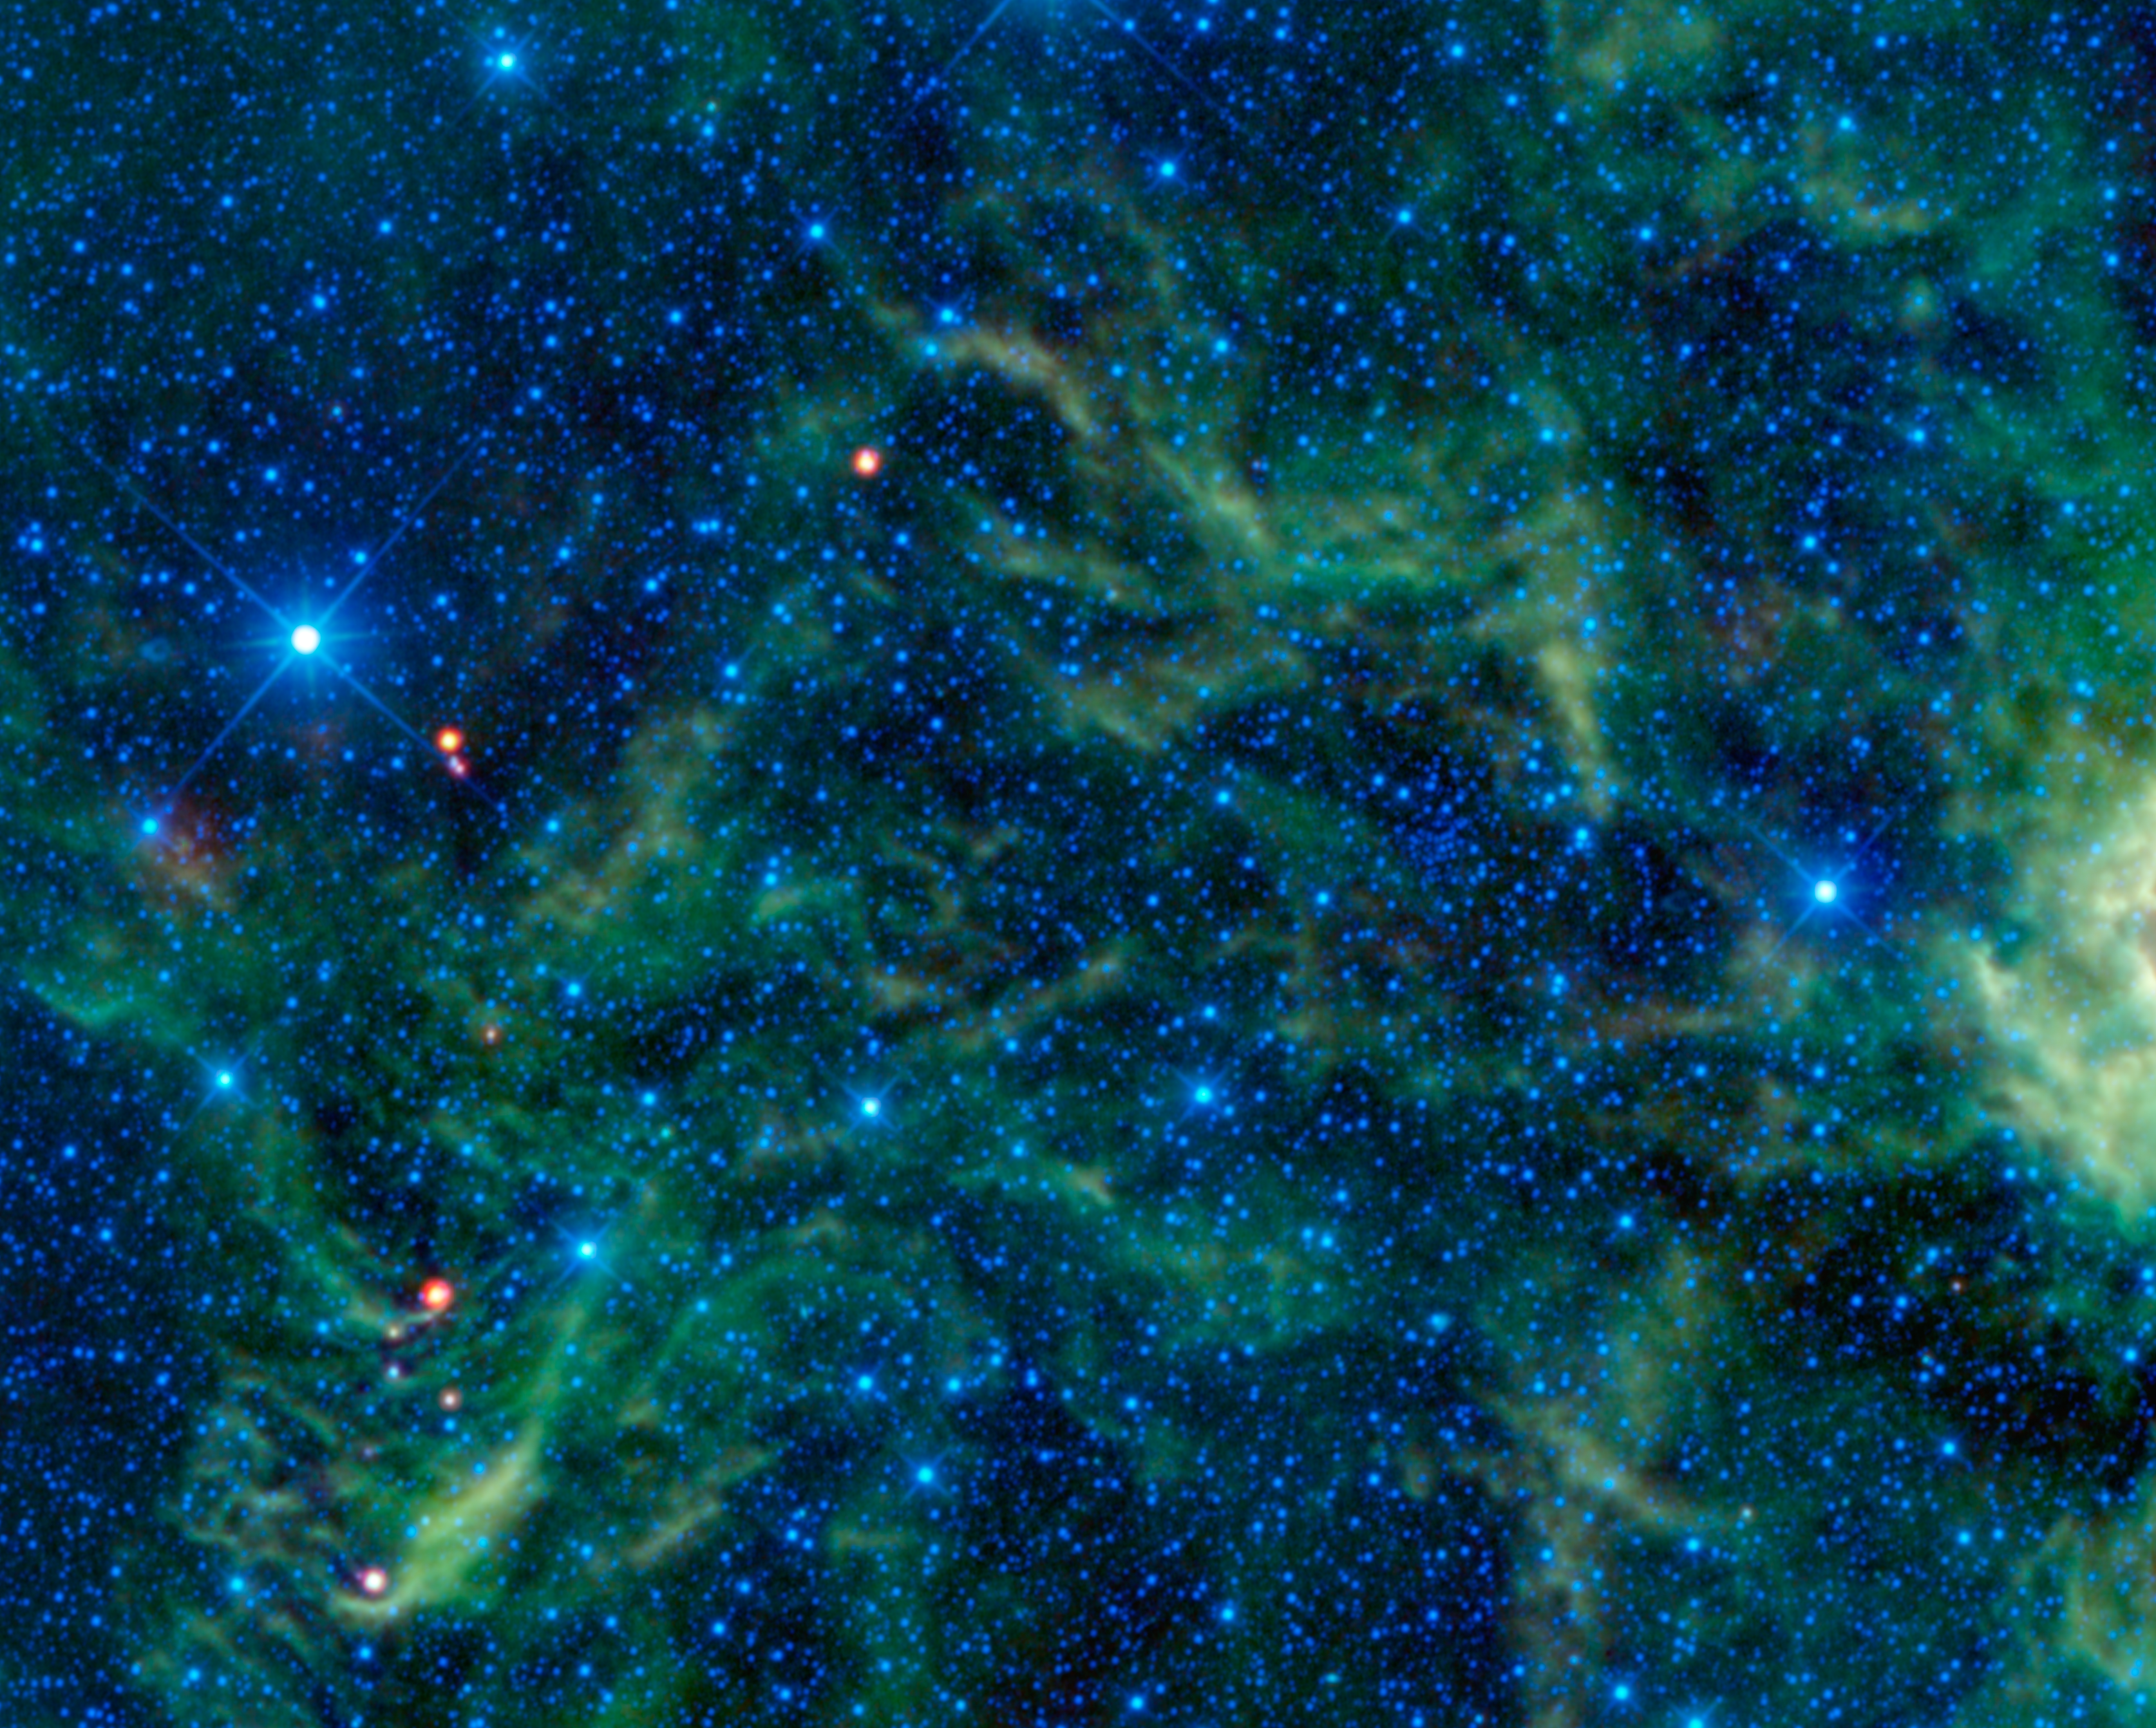

Star Cluster Overshadowed by Infrared Objects

Figure 1

Star clusters such as the Pleiades are often considered some of the most beautiful objects in the sky. Yet in this image taken by NASA’s Wide-field Infrared Survey Explorer, or WISE, the star cluster NGC 2259 is overshadowed by the surrounding stars and dust which glow brightly in infrared light.

Star clusters are groups of stars held together by their own gravity. Larger star clusters, with hundreds of thousands or more stars, tend to form into spheres and are called globular clusters. Open star clusters with up to a few thousand stars are more irregularly shaped. NGC 2259 is an example of an open cluster where the stars are more loosely organized.

As seen in visible light through a telescope, NGC 2259 appears as a smattering of stars loosely clustered in an irregular group. In the infrared light captured by WISE’s detectors, nearby gas and dust clouds which are dark in visible light, along with stars whose visible light the clouds block, emerge into view. Seeing more stars as well as glowing gas and dust in the infrared makes the star cluster less obvious. In the annotated version of this image, NGC 2259 is located within the white circle.

One of the more prominent objects in this image is the bright blue star seen on the left side. This star is HR 258. Although it appears to be one star, it is actually a binary, or double, star system. The two stars are also known as CCDM J00549+2337 A & B. At a distance of 127 light-years, this star system is much closer than the NGC 2259 star cluster, which is roughly 12,000 light-years from Earth.

The NGC 2259 star cluster is hundreds of millions (300,000,000 to 700,000,000) years old. While this sounds old, it is much younger than the age of the sun, which is 5.5 billion (5,500,000,000) years old. However, NGC 2259 is much older than the red-colored young stellar objects seen in this image, which are typically only a few million years old. Seen scattered around the image, these young stars are forming within the clouds of gas and dust.

The colors used in this image represent specific wavelengths of infrared light. Blue and cyan represent 3.4- and 4.6-micron light, mainly emitted by hot stars. Green and Red represent 12- and 22-micron wavelengths, primarily light emitted from warm dust.

JPL manages the Wide-field Infrared Survey Explorer for NASA’s Science Mission Directorate, Washington. The principal investigator, Edward Wright, is at UCLA. The mission was competitively selected under NASA’s Explorers Program managed by the Goddard Space Flight Center, Greenbelt, Md. The science instrument was built by the Space Dynamics Laboratory, Logan, Utah, and the spacecraft was built by Ball Aerospace & Technologies Corp., Boulder, Colo. Science operations and data processing take place at the Infrared Processing and Analysis Center at the California Institute of Technology in Pasadena. Caltech manages JPL for NASA.

Credit: NASA/JPL-Caltech/UCLA